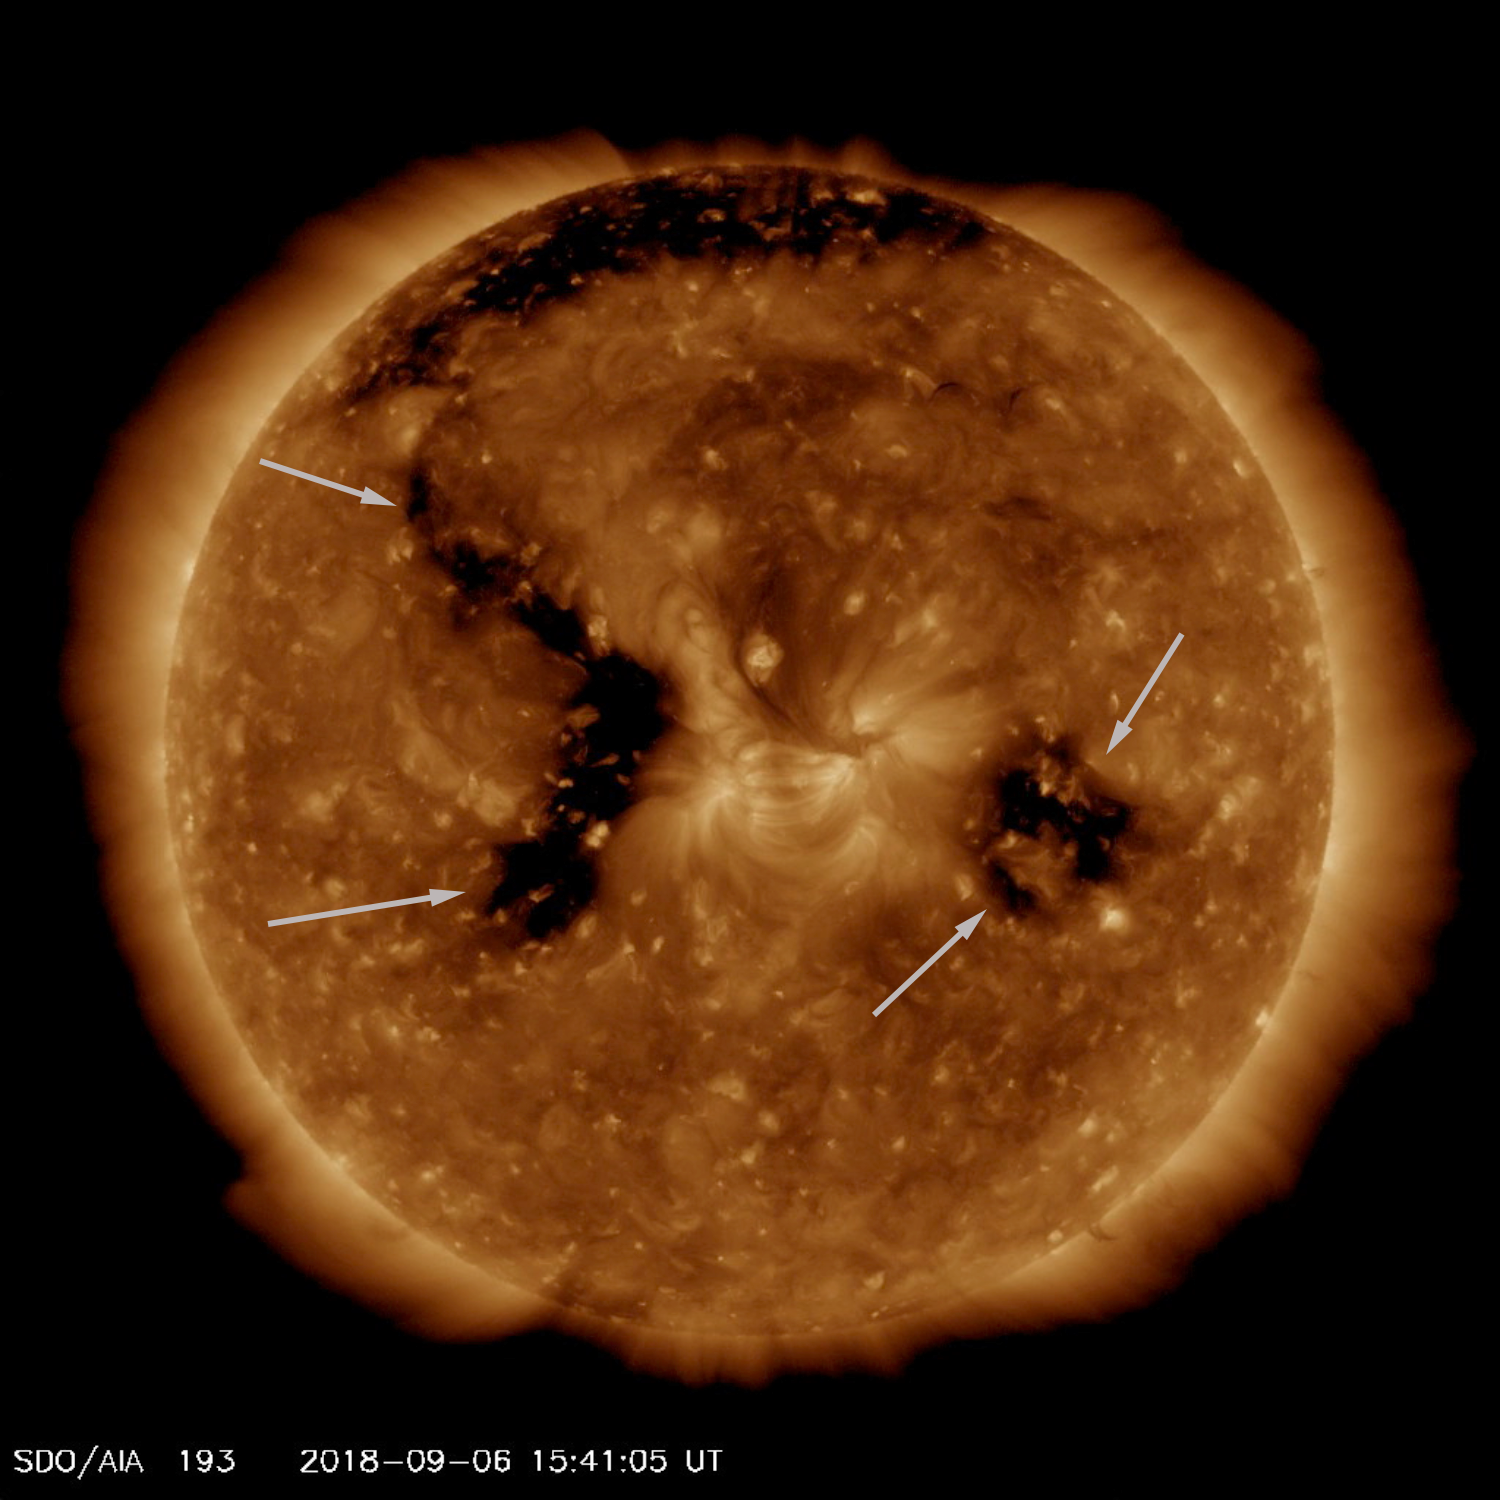

Emerging Coronal Hole

The Sun already featured one good-sized coronal hole, when another larger coronal hole began to emerge and intensify (Sept. 4-6, 2018). Coronal holes appear dark in extreme ultraviolet light, as is shown here. They are magnetically open areas from which solar wind streams out into space, and can last from days to months. The brighter area between the two coronal holes is an active region where the level of magnetic activity is strong.

Movies
PIA22722_Corhole193_Sept_big.mp4
PIA22722_Corhole193_Sept_sm.mp4

SDO is managed by NASA’s Goddard Space Flight Center, Greenbelt, Maryland, for NASA’s Science Mission Directorate, Washington. Its Atmosphere Imaging Assembly was built by the Lockheed Martin Solar Astrophysics Laboratory (LMSAL), Palo Alto, California.

Credit: NASA/GSFC/Solar Dynamics Observatory